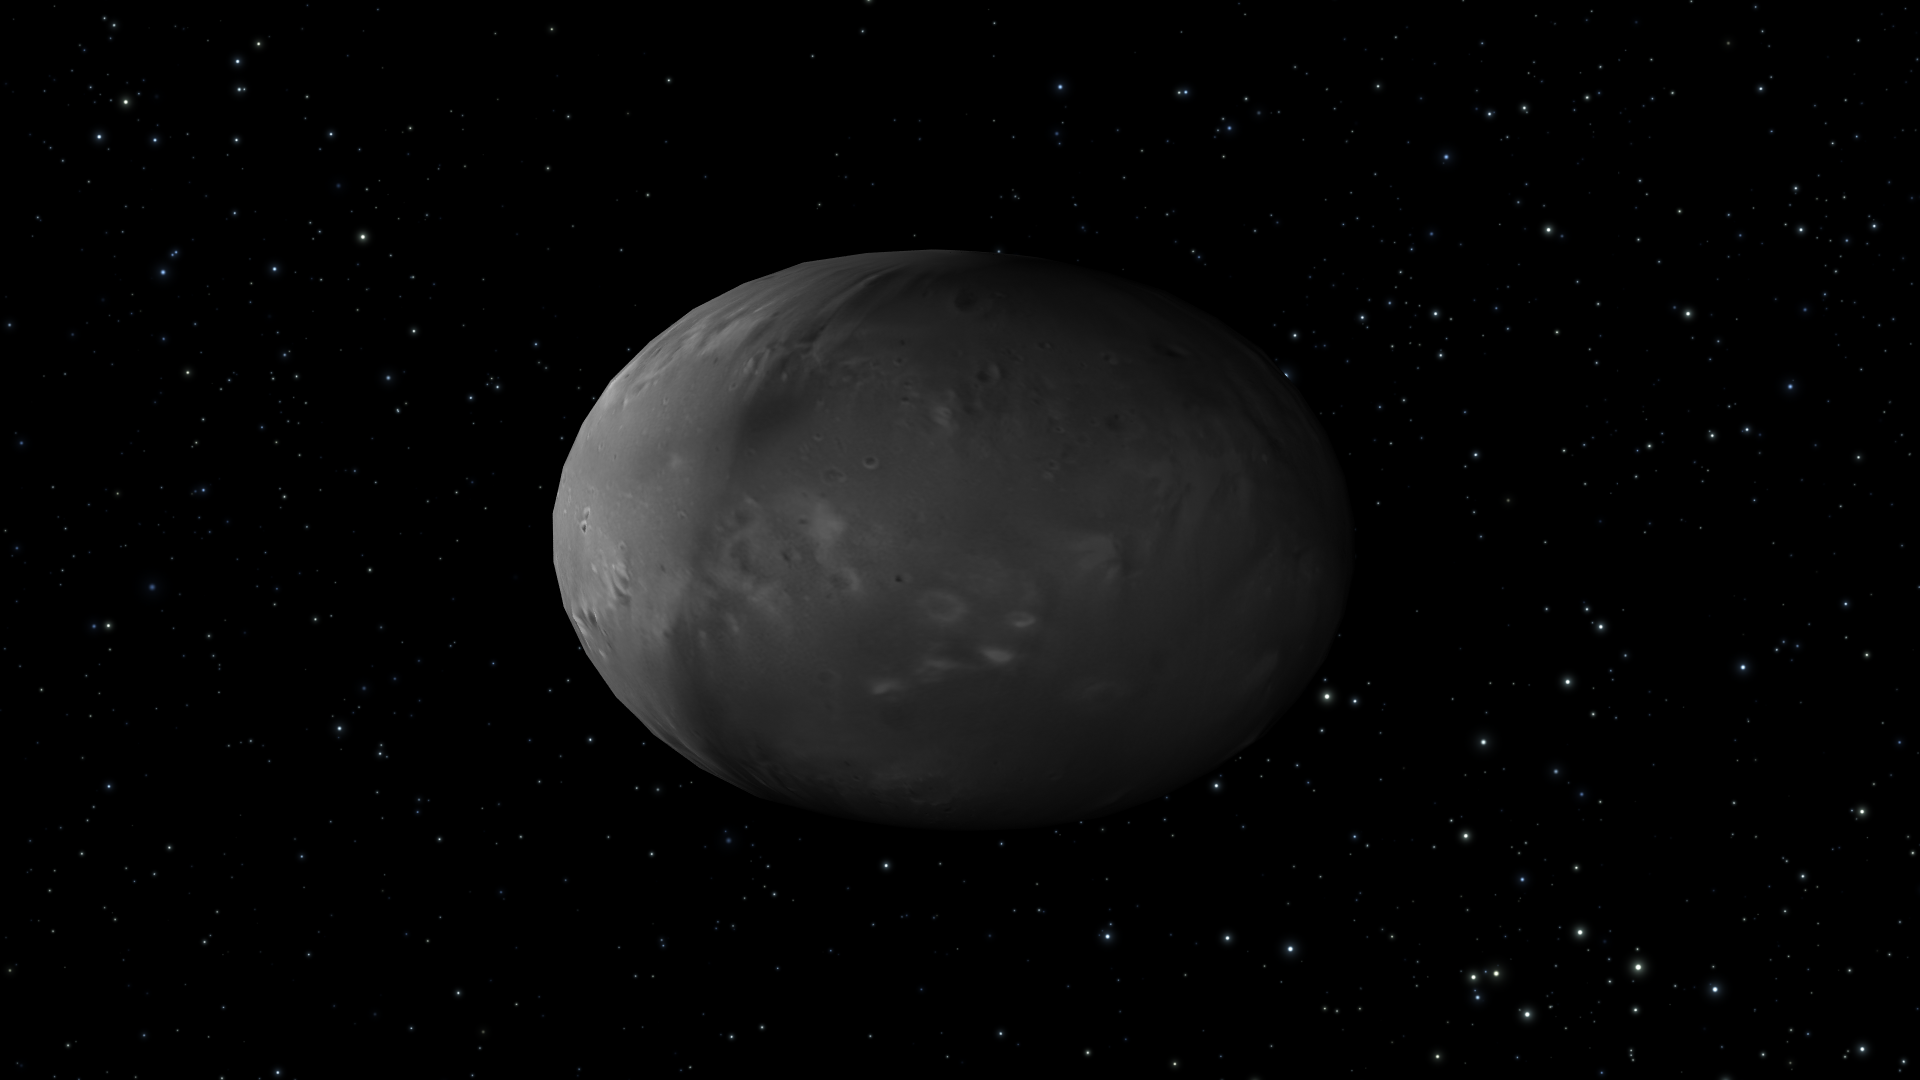

Artist’s View of Nix Rotation, Frame 8

Object Name: Nix

Credit: NASA, ESA, M. Showalter (SETI Institute), and G. Bacon (STScI)